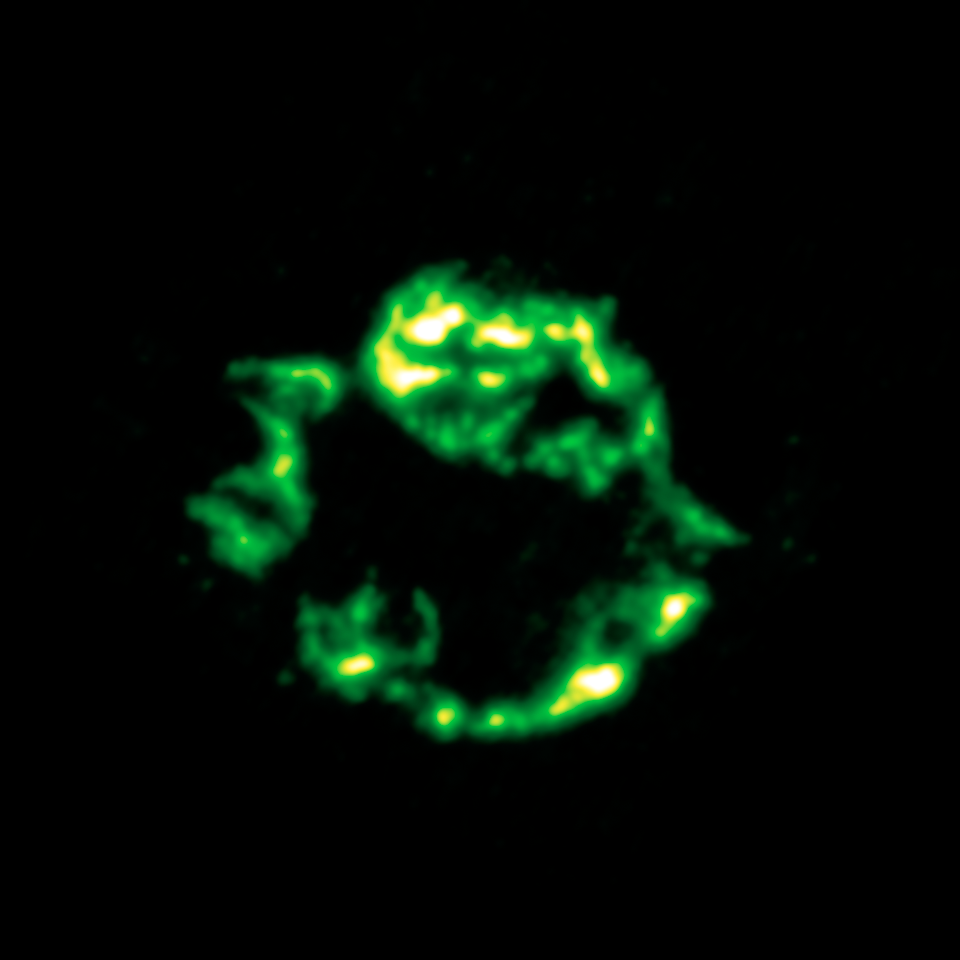

Dusty Celestial Ornaments Dusty Celestial Ornament: Supernova Cassiopeian A in Infrared

Cassiopeia A, is a supernova remnant is located about 10,000 light-years away in our own Milky Way galaxy.

This infrared view shows argon gas (green) that was synthesized as it was ejected from the star.

The data for this image was taken by Spitzer's infrared spectrograph, which splits light apart to reveal the fingerprints of molecules and elements. In total, Spitzer collected separate "spectra" at more than 1,700 positions across Cassiopeia A.

Credit: NASA/JPL-Caltech/J. Rho (Caltech-SSC)